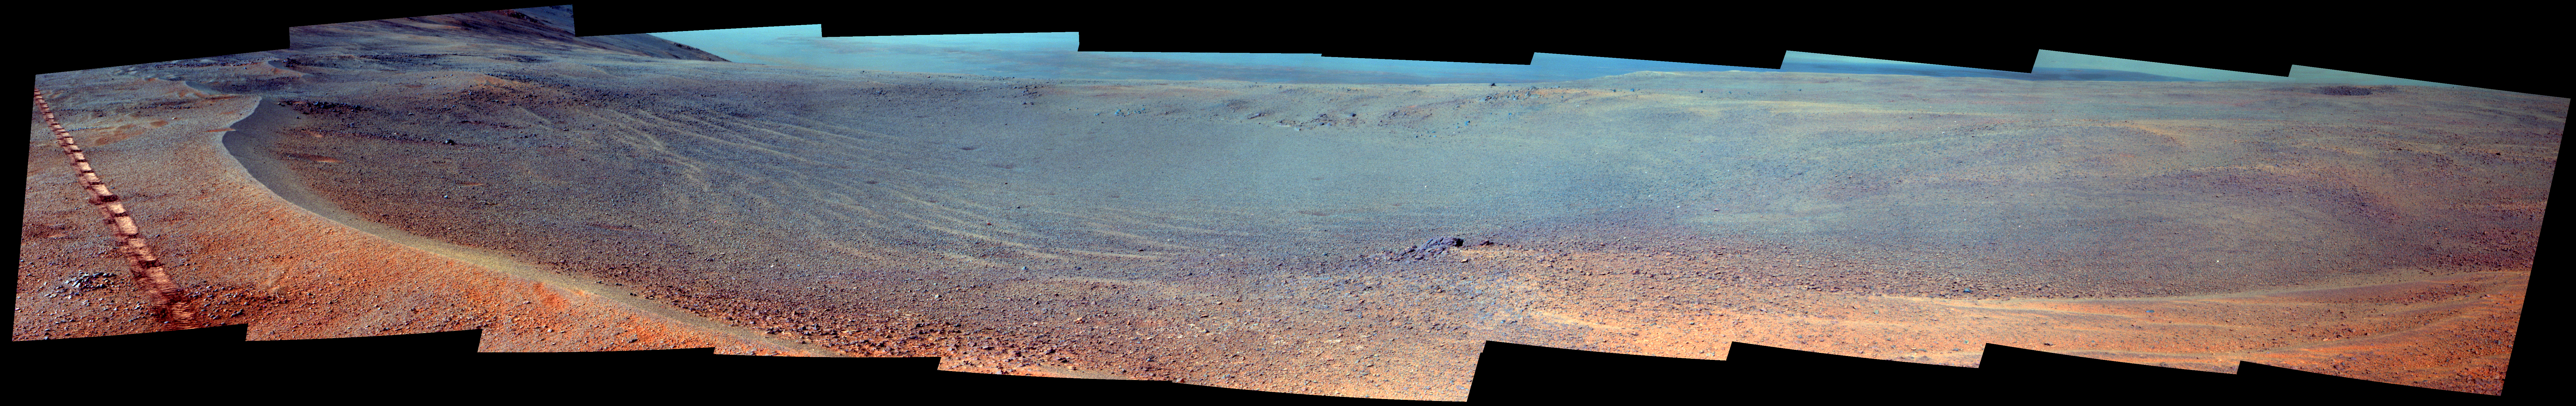

Mars Rover Opportunity’s View of ‘Orion Crater’ (Enhanced Color)

NASA’s Opportunity Mars rover passed near this small, relatively fresh crater in April 2017, during the 45th anniversary of the Apollo 16 mission to the moon. The rover team chose to call it “Orion Crater,” after the Apollo 16 lunar module. The rover’s Panoramic Camera (Pancam) recorded this view, presented in enhanced color to make differences in surface materials more easily visible.

The crater’s diameter is about 90 feet (27 meters). From the small amount of erosion or filling that Orion Crater has experienced, its age is estimated at no more than 10 million years. It lies on the western rim of Endeavour Crater. For comparison, Endeavor is about 14 miles (22 kilometers) in diameter and more than 3.6 billion years old.

This view combines multiple images taken through three different Pancam filters. The selected filters admit light centered on wavelengths of 753 nanometers (near-infrared), 535 nanometers (green) and 432 nanometers (violet).

The component images were taken on April 26, 2017, during the 4,712th Martian day, or sol, of Opportunity’s work on Mars. The rover’s location on that sol, during its approach toward “Perseverance Valley” on the Endeavour rim, is indicated on a map at https://mars.jpl.nasa.gov/mer/mission/tm-opportunity/images/MERB_Sol4711_1.jpg as the endpoint of the Sol 4711 drive.

Apollo 16 astronauts John Young and Charles Duke flew in the Orion lunar module to and from the first human landing in the lunar highlands while Ken Mattingly orbited the moon in the command module, Casper. On the moon, Young and Duke investigated Plum Crater, which is approximately the same size as Mars’ Orion Crater.

Credit: NASA/JPL-Caltech/Cornell Univ./Arizona State Univ.